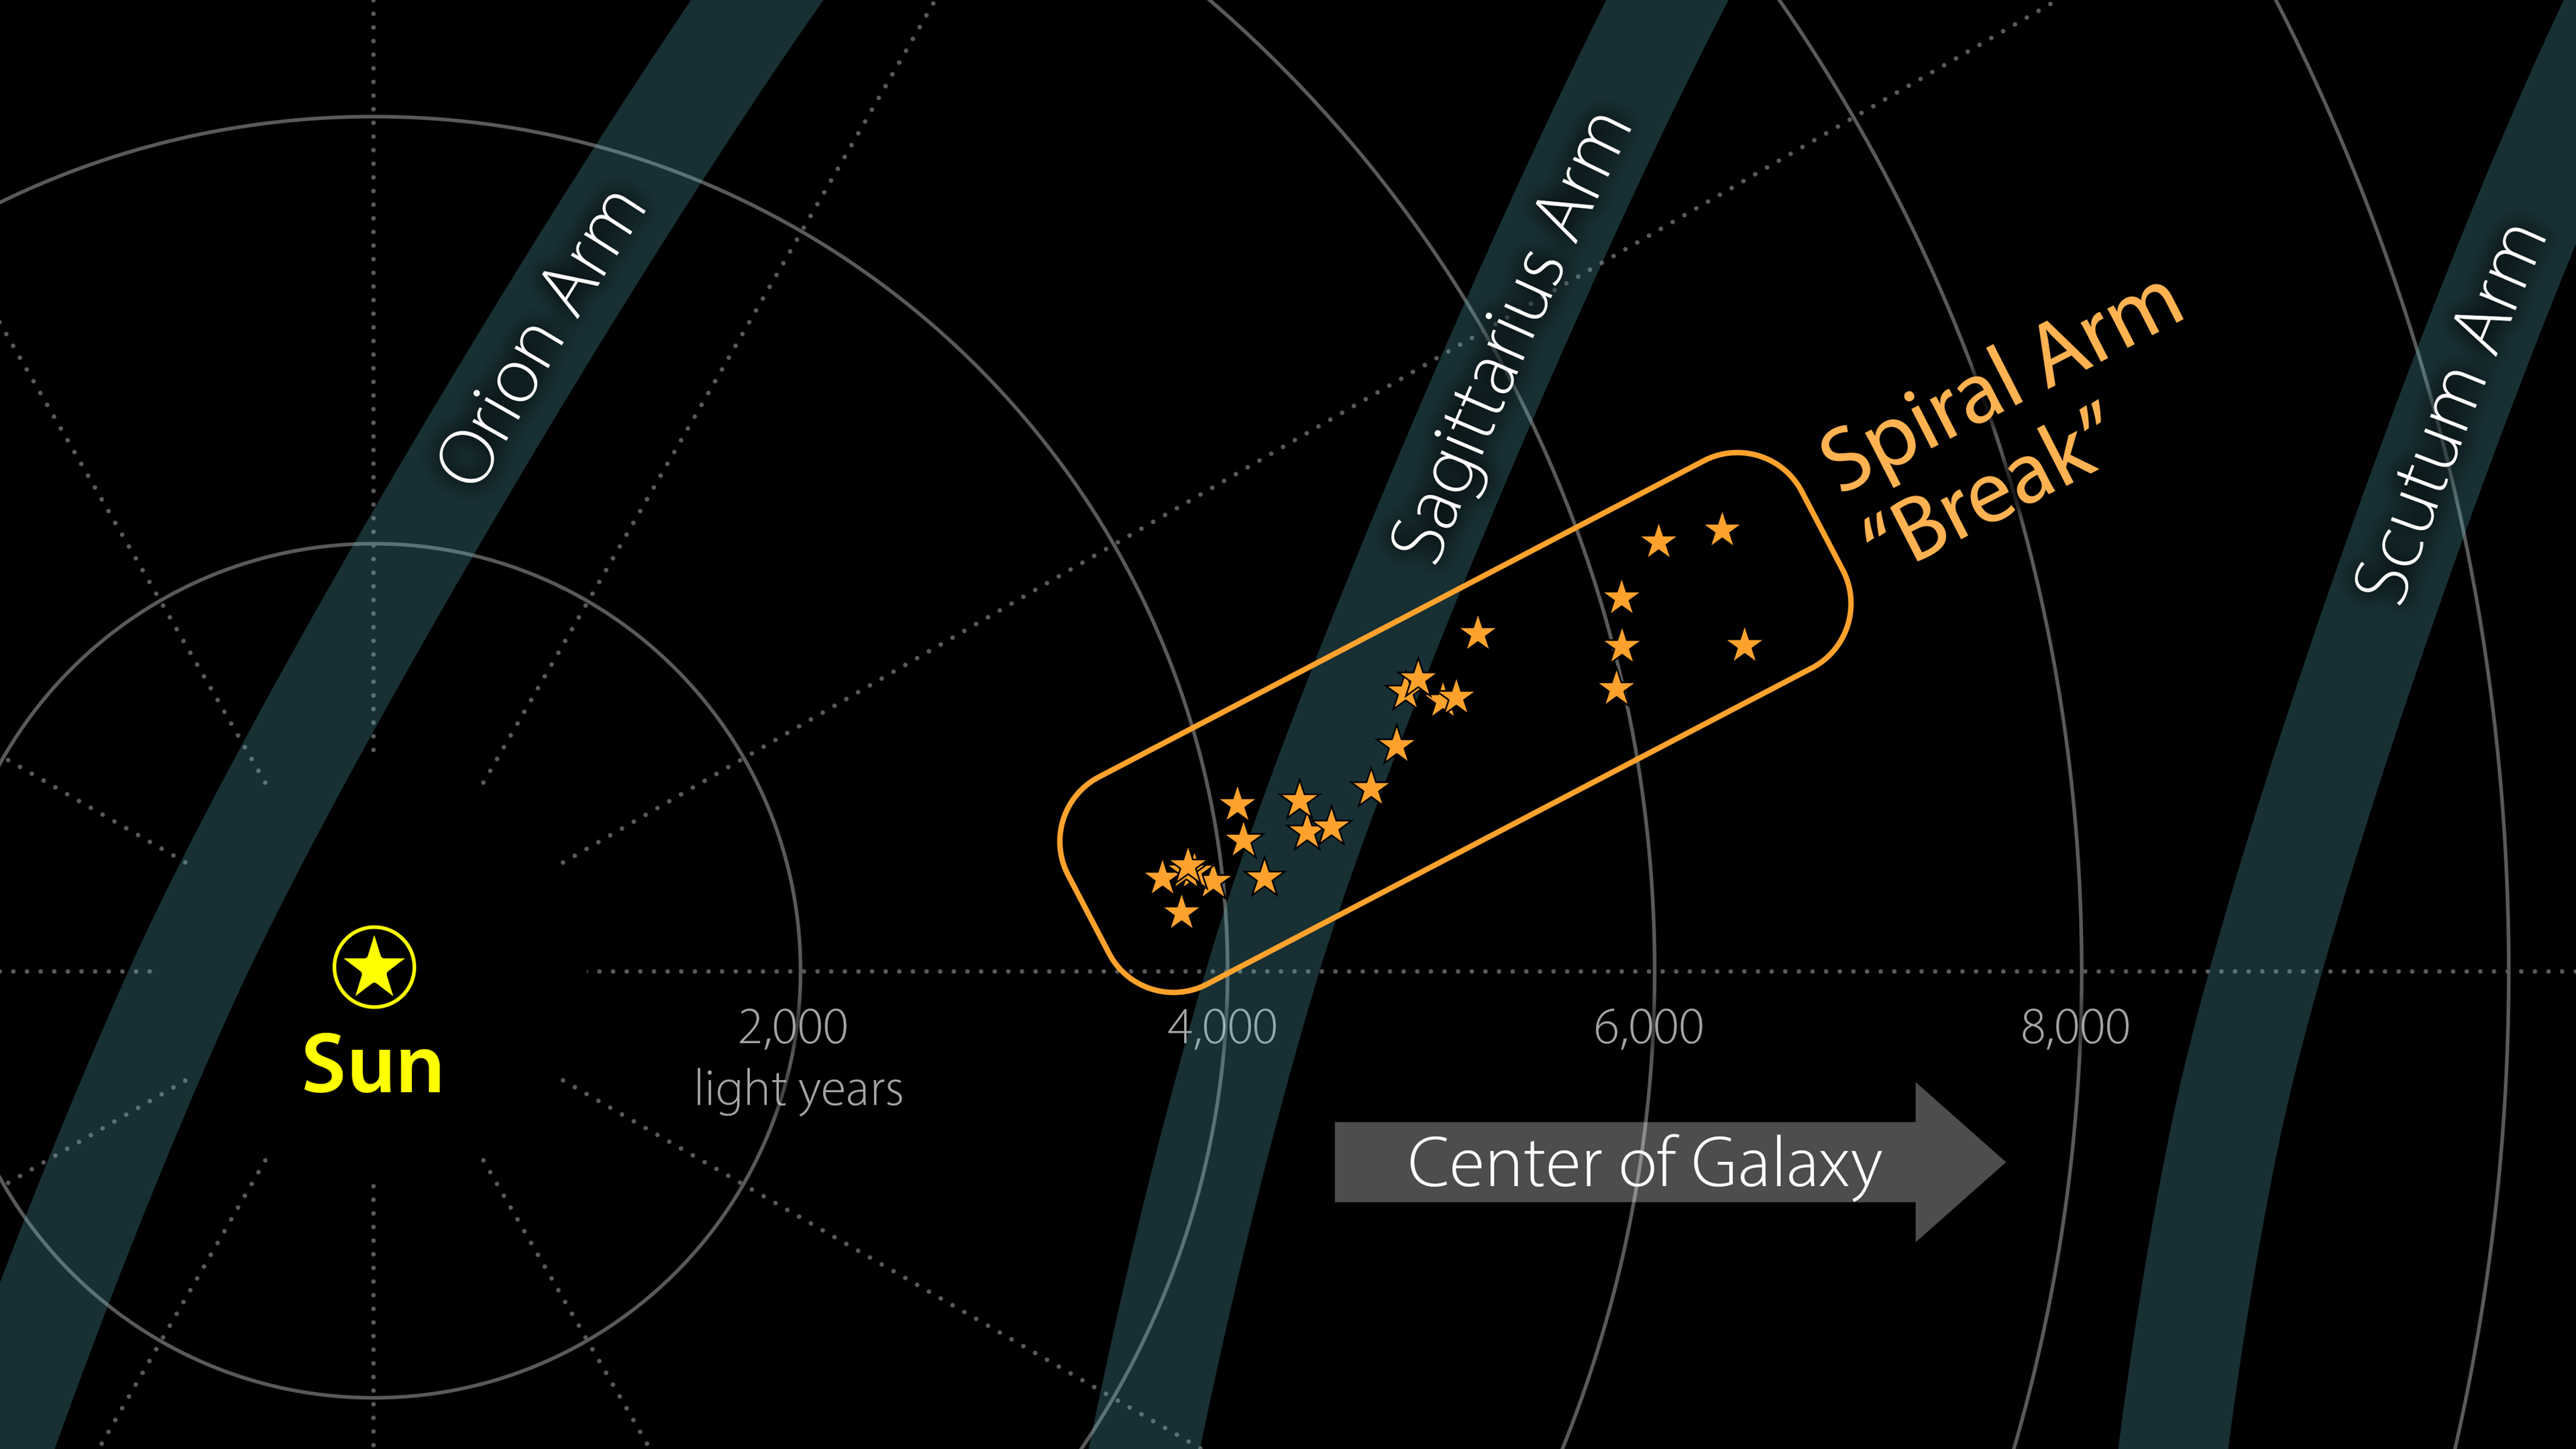

A Break in the Milky Way's Sagittarius Arm (diagram)

A contingent of young stars and star-forming gas clouds is sticking out of one of the Milky Way's spiral arms like a splinter protruding from a plank of wood. Stretching some 3,000 light-years, this is the first major structure identified with such a dramatically different orientation relative to the arm.

This diagram shows the structure, as well as its size and distance from the Sun. The nearby spiral arms are also noted. The star shapes indicate a star-forming region that may contain anywhere from dozens to thousands of stars. (Among these are the Eagle Nebula, the Omega Nebula, the Trifid Nebula, and the Lagoon Nebula). These stars and star-forming regions are moving through space together, at roughly the same speed and in the same direction.

A key property of spiral arms is how tightly they wind around a galaxy. This characteristic is measured by the arm's pitch angle. A circle has a pitch angle of 0 degrees; as the spiral becomes more open, the pitch angle increases. Most models of the Milky Way suggest that the Sagittarius Arm forms a spiral that has a pitch angle of about 12 degrees, but the protruding structure has a pitch angle of nearly 60 degrees.

Similar structures – sometimes called spurs or feathers – are commonly found jutting out of the arms of other spiral galaxies. For decades scientists have wondered whether our Milky Way's spiral arms are also dotted with these structures or if they are relatively smooth.

Credit: NASA/JPL-Caltech/M. Kuhn (Caltech)